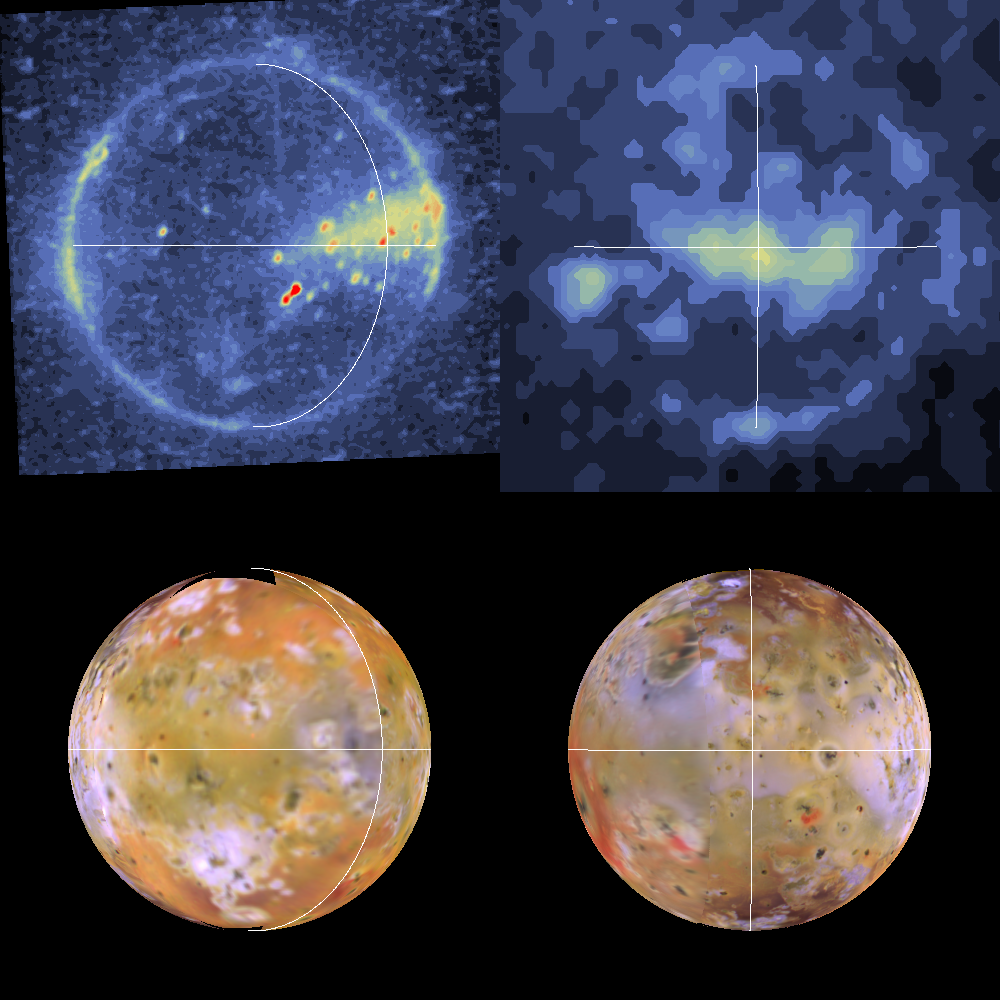

Io Degassing from sub- and anti-Jupiter Regions

Shown here are color-coded images of Io in eclipse (top). The images were acquired by NASA’s Galileo spacecraft during its tenth orbit around Jupiter. The corresponding views of Io in reflected light are shown at the bottom. The white lines delimit Io’s equator and longitudes of 0 (left) and 180 degrees (right). Io always keeps the same hemisphere (longitude 0) facing Jupiter, just as the nearside of the Moon always faces Earth. Furthermore, Io is not a perfect sphere; it is elongated along the axis which is radial to Jupiter (the “a” axis). The solid-body tides on Io have the greatest amplitude (about 50 meters) where the a axis intersects the surface, at the sub-Jupiter point (latitude 0, longitude 0) and at the anti-Jupiter point (latitude 0, longitude 180 degrees).

From these eclipse images we see evidence for enhanced concentrations of volcanic gases (dominantly SO2) at the sub- and anti-Jupiter regions. This enhanced degassing may be due directly to the tides or may be due to enhanced heat flow at depth below these regions.

North is to the top of the picture. The eclipse resolutions are 13.2 (left) and 63 (right) kilometers per picture element. The images were taken on September 18, 1997 (left) and October 5, 1997 (right) by the Solid State Imaging (SSI) system on NASA’s Galileo spacecraft.

The Jet Propulsion Laboratory, Pasadena, CA manages the Galileo mission for NASA’s Office of Space Science, Washington, DC. JPL is an operating division of California Institute of Technology (Caltech).

This image and other images and data received from Galileo are posted on the World Wide Web, on the Galileo mission home page at URL http://www.jpl.nasa.gov/ galileo.

Credit: NASA/JPL/University of Arizona